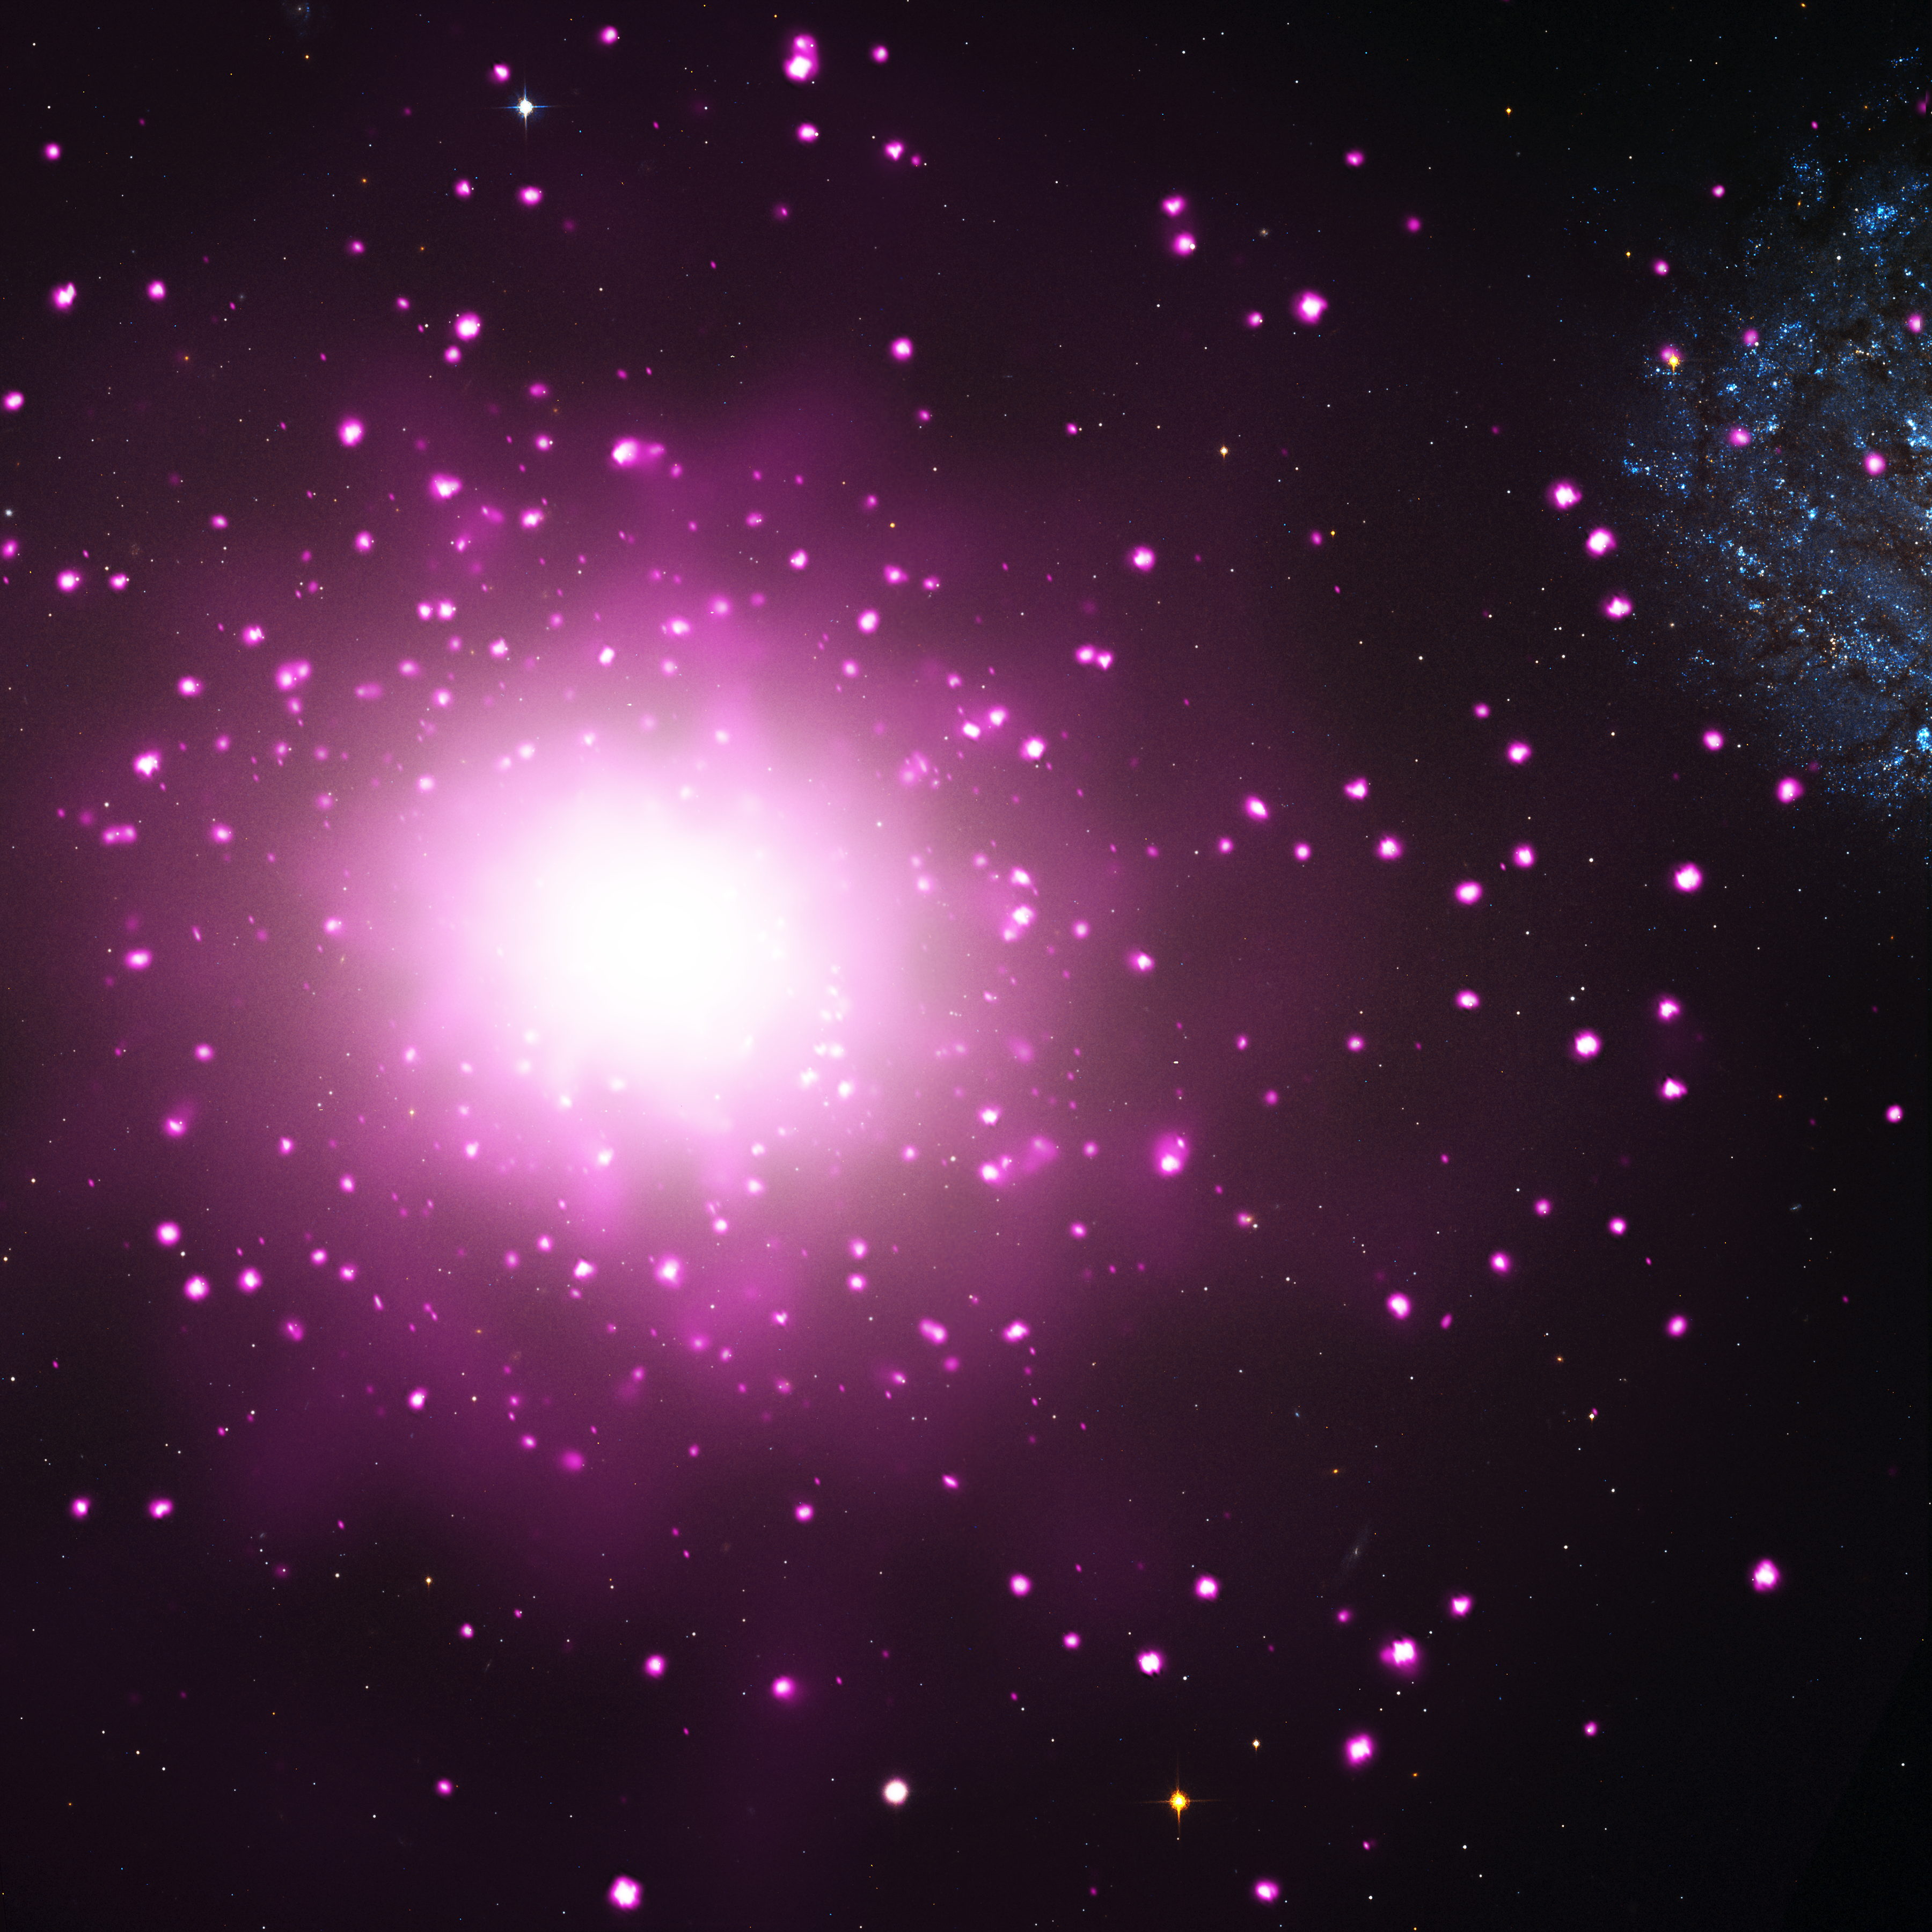

Galaxy M60 and M60-UCD1 (Non-annotated)

Object Name: M60, M60-UCD1

Credit: NASA, ESA, CXC, and J. Strader (Michigan State University)